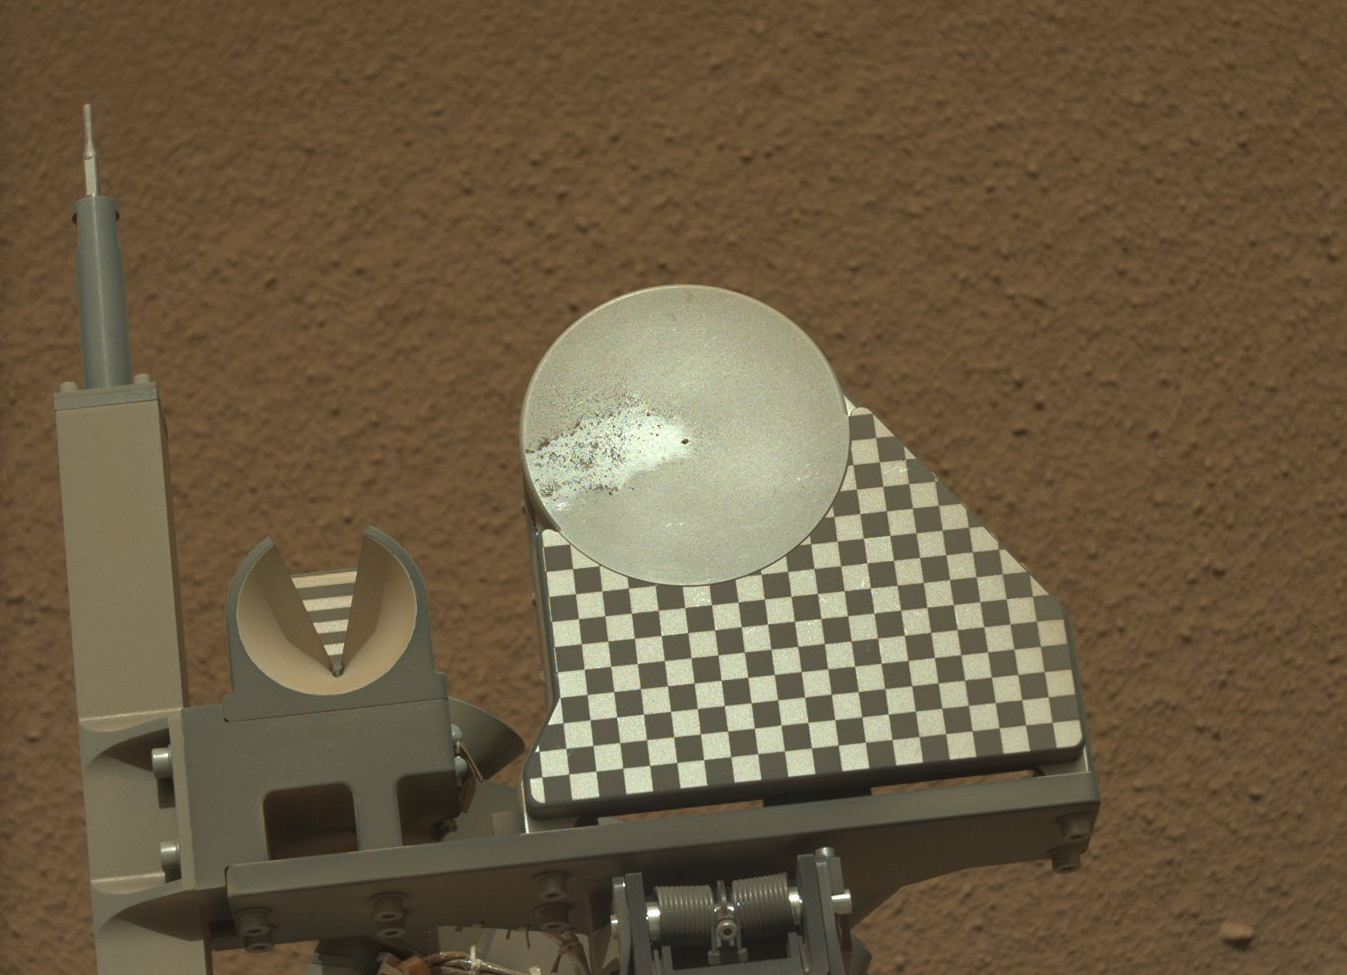

First Sample Placed on Curiosity’s Observation Tray

The robotic arm on NASA’s Mars rover Curiosity delivered a sample of Martian soil to the rover’s observation tray for the first time during the mission’s 70th Martian day, or sol (Oct. 16, 2012). This image taken later that same sol by the rover’s left Mast Camera shows how wind or vibration or both affected the sample after delivery, moving much of it off the tray to the left in this view. The tray is 3 inches (7.8 centimeters) in diameter.

The sample came from the third scoopful of material collected at the “Rocknest” patch of windblown dust and sand.

JPL manages the Mars Science Laboratory/Curiosity for NASA’s Science Mission Directorate in Washington. The rover was designed, developed and assembled at JPL, a division of the California Institute of Technology in Pasadena.

Credit: NASA/JPL-Caltech